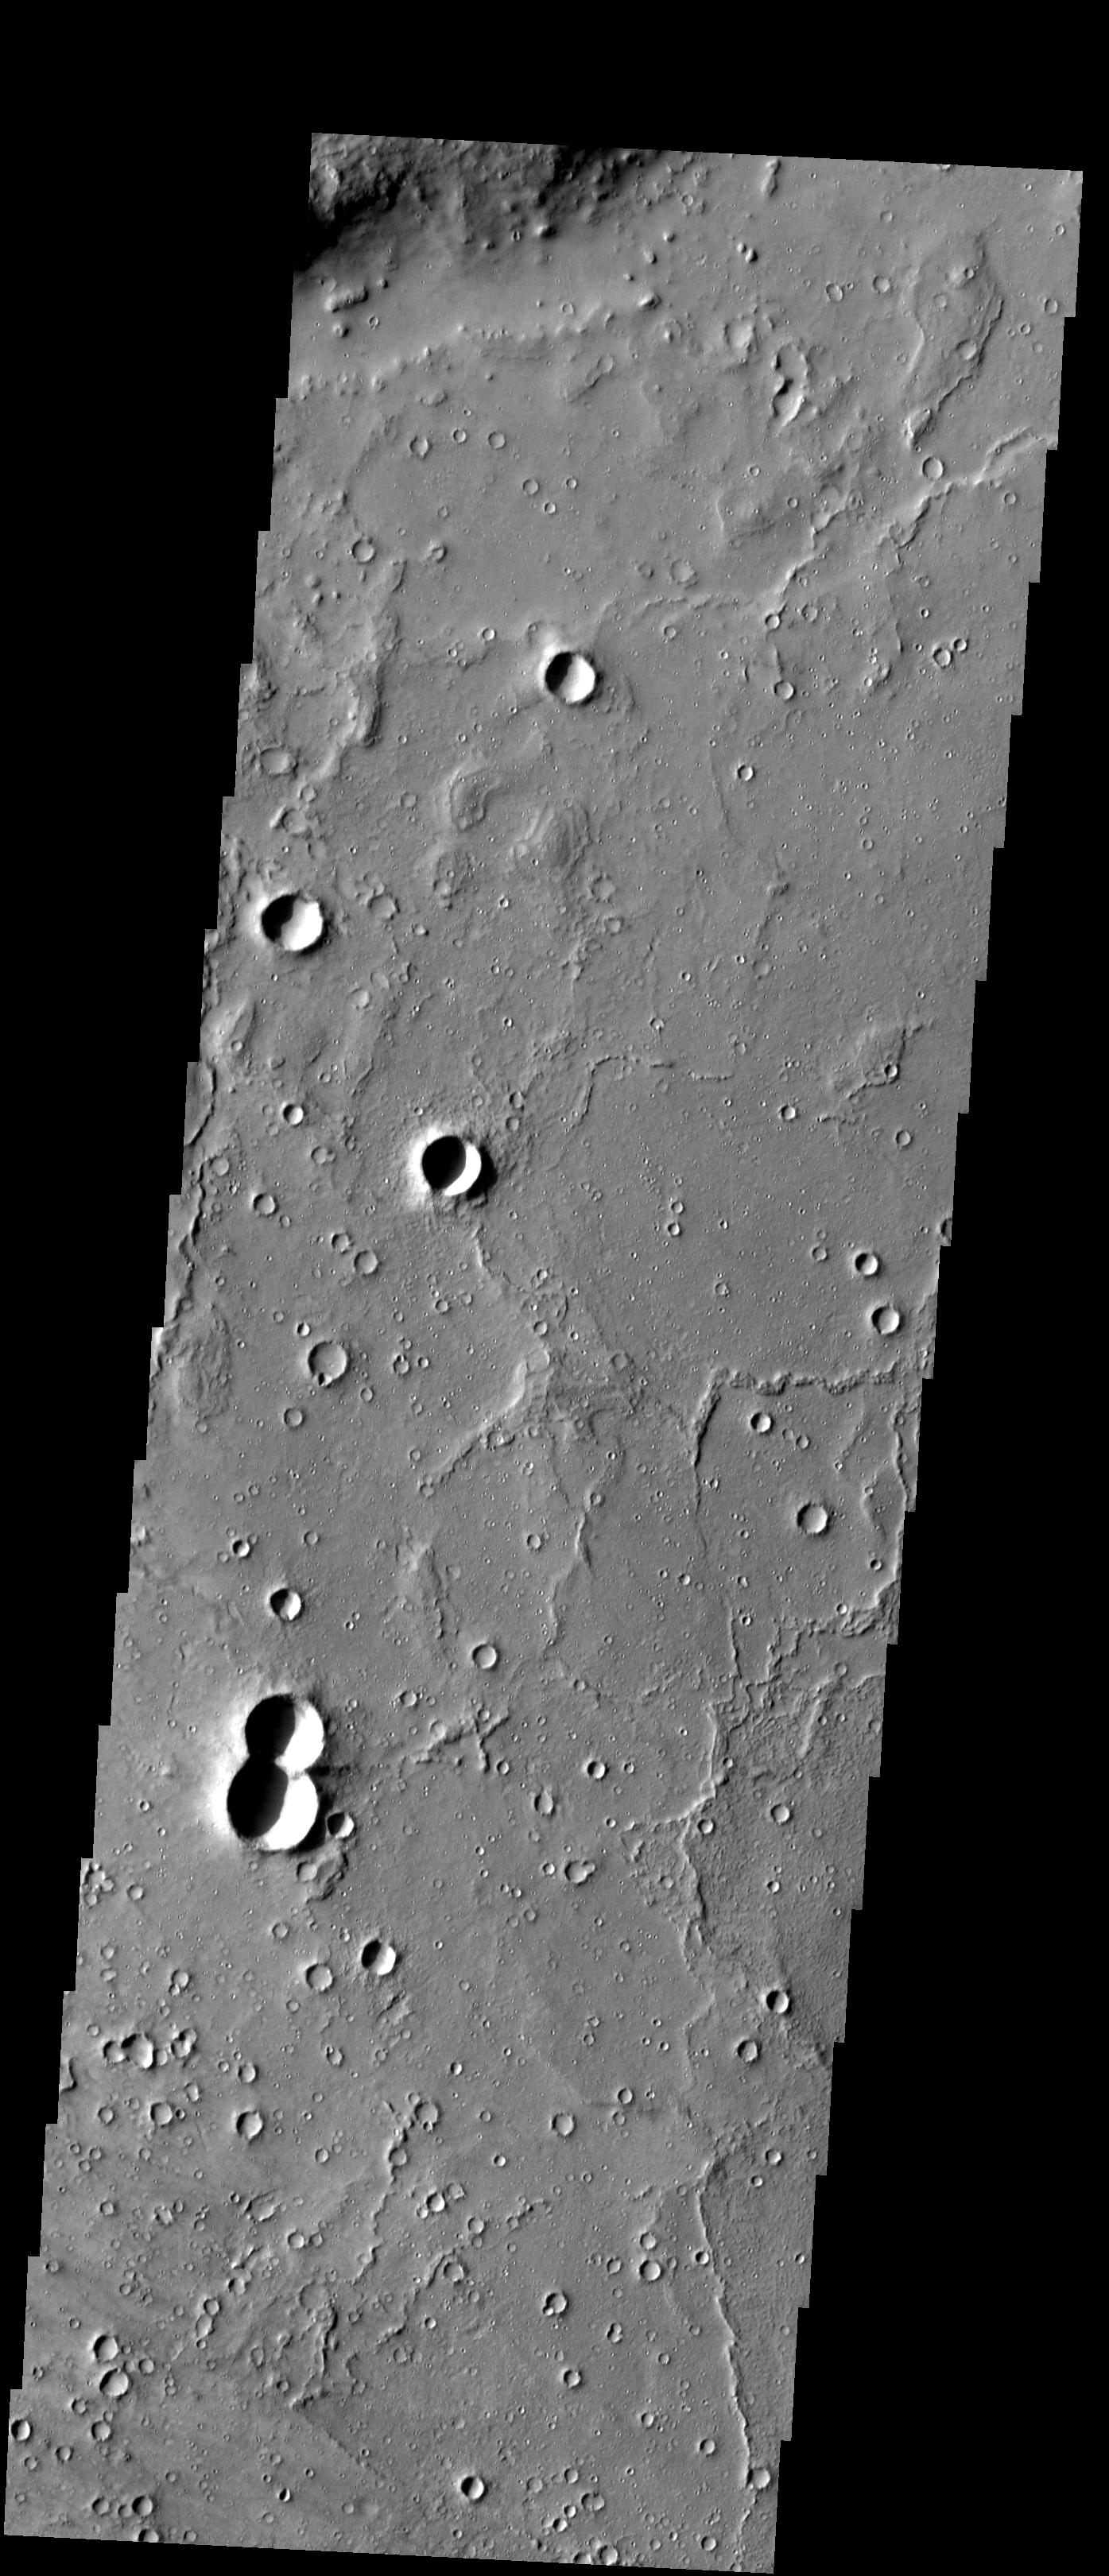

Western Gusev

Released 7 January 2004

Long before the MER landers were named or launched, the two orbiters at Mars were asked to examine landing sites. Both the Odyssey and Mars Global Surveyor spacecraft have been collecting landing site data for the past two years. The MGS and ODY data were used as part of the decision making process in the final selection of the two landing sites. The types of data collected by the two orbiters included not only images of the surface but also thermal data about the surface composition, atmospheric data about the climate at each location, and the tracking of major dust storms in the region prior to landing. The presence of, and data collected by, the MGS and ODY orbiters have proven invaluable in MER mission planning.

This image shows some of the far-western areas of Gusev Crater, and was captured on 27 June 2003, while Spirit was en-route to Mars.

Image information: VIS instrument. Latitude -14, Longitude 174.8 East (185.2 West). 19 meter/pixel resolution.

Note: this THEMIS visual image has not been radiometrically nor geometrically calibrated for this preliminary release. An empirical correction has been performed to remove instrumental effects. A linear shift has been applied in the cross-track and down-track direction to approximate spacecraft and planetary motion. Fully calibrated and geometrically projected images will be released through the Planetary Data System in accordance with Project policies at a later time.

NASA’s Jet Propulsion Laboratory manages the 2001 Mars Odyssey mission for NASA’s Office of Space Science, Washington, D.C. The Thermal Emission Imaging System (THEMIS) was developed by Arizona State University, Tempe, in collaboration with Raytheon Santa Barbara Remote Sensing. The THEMIS investigation is led by Dr. Philip Christensen at Arizona State University. Lockheed Martin Astronautics, Denver, is the prime contractor for the Odyssey project, and developed and built the orbiter. Mission operations are conducted jointly from Lockheed Martin and from JPL, a division of the California Institute of Technology in Pasadena.

Credit: NASA/JPL/Arizona State University